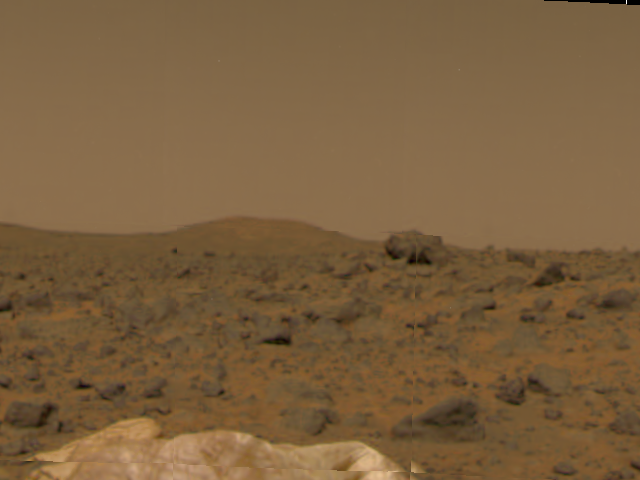

Terrain at Landing Site

Portions of Mars Pathfinder’s deflated airbags (seen in the foreground), a large rock in mid-field, and a hill in the background were taken by the Imager for Mars Pathfinder (IMP) aboard Mars Pathfinder during the spacecraft’s first day on the Red Planet. Pathfinder successfully landed on Mars at 10:07 a.m. PDT earlier today.

The IMP is a stereo imaging system with color capability provided by 24 selectable filters — twelve filters per “eye.” It stands 1.8 meters above the Martian surface, and has a resolution of two millimeters at a range of two meters.

Mars Pathfinder is the second in NASA’s Discovery program of low-cost spacecraft with highly focused science goals. The Jet Propulsion Laboratory, Pasadena, CA, developed and manages the Mars Pathfinder mission for NASA’s Office of Space Science, Washington, D.C. JPL is an operating division of the California Institute of Technology (Caltech). The Imager for Mars Pathfinder (IMP) was developed by the University of Arizona Lunar and Planetary Laboratory under contract to JPL. Peter Smith is the Principal Investigator.

Photojournal note: Sojourner spent 83 days of a planned seven-day mission exploring the Martian terrain, acquiring images, and taking chemical, atmospheric and other measurements. The final data transmission received from Pathfinder was at 10:23 UTC on September 27, 1997. Although mission managers tried to restore full communications during the following five months, the successful mission was terminated on March 10, 1998.

Credit: NASA/JPL